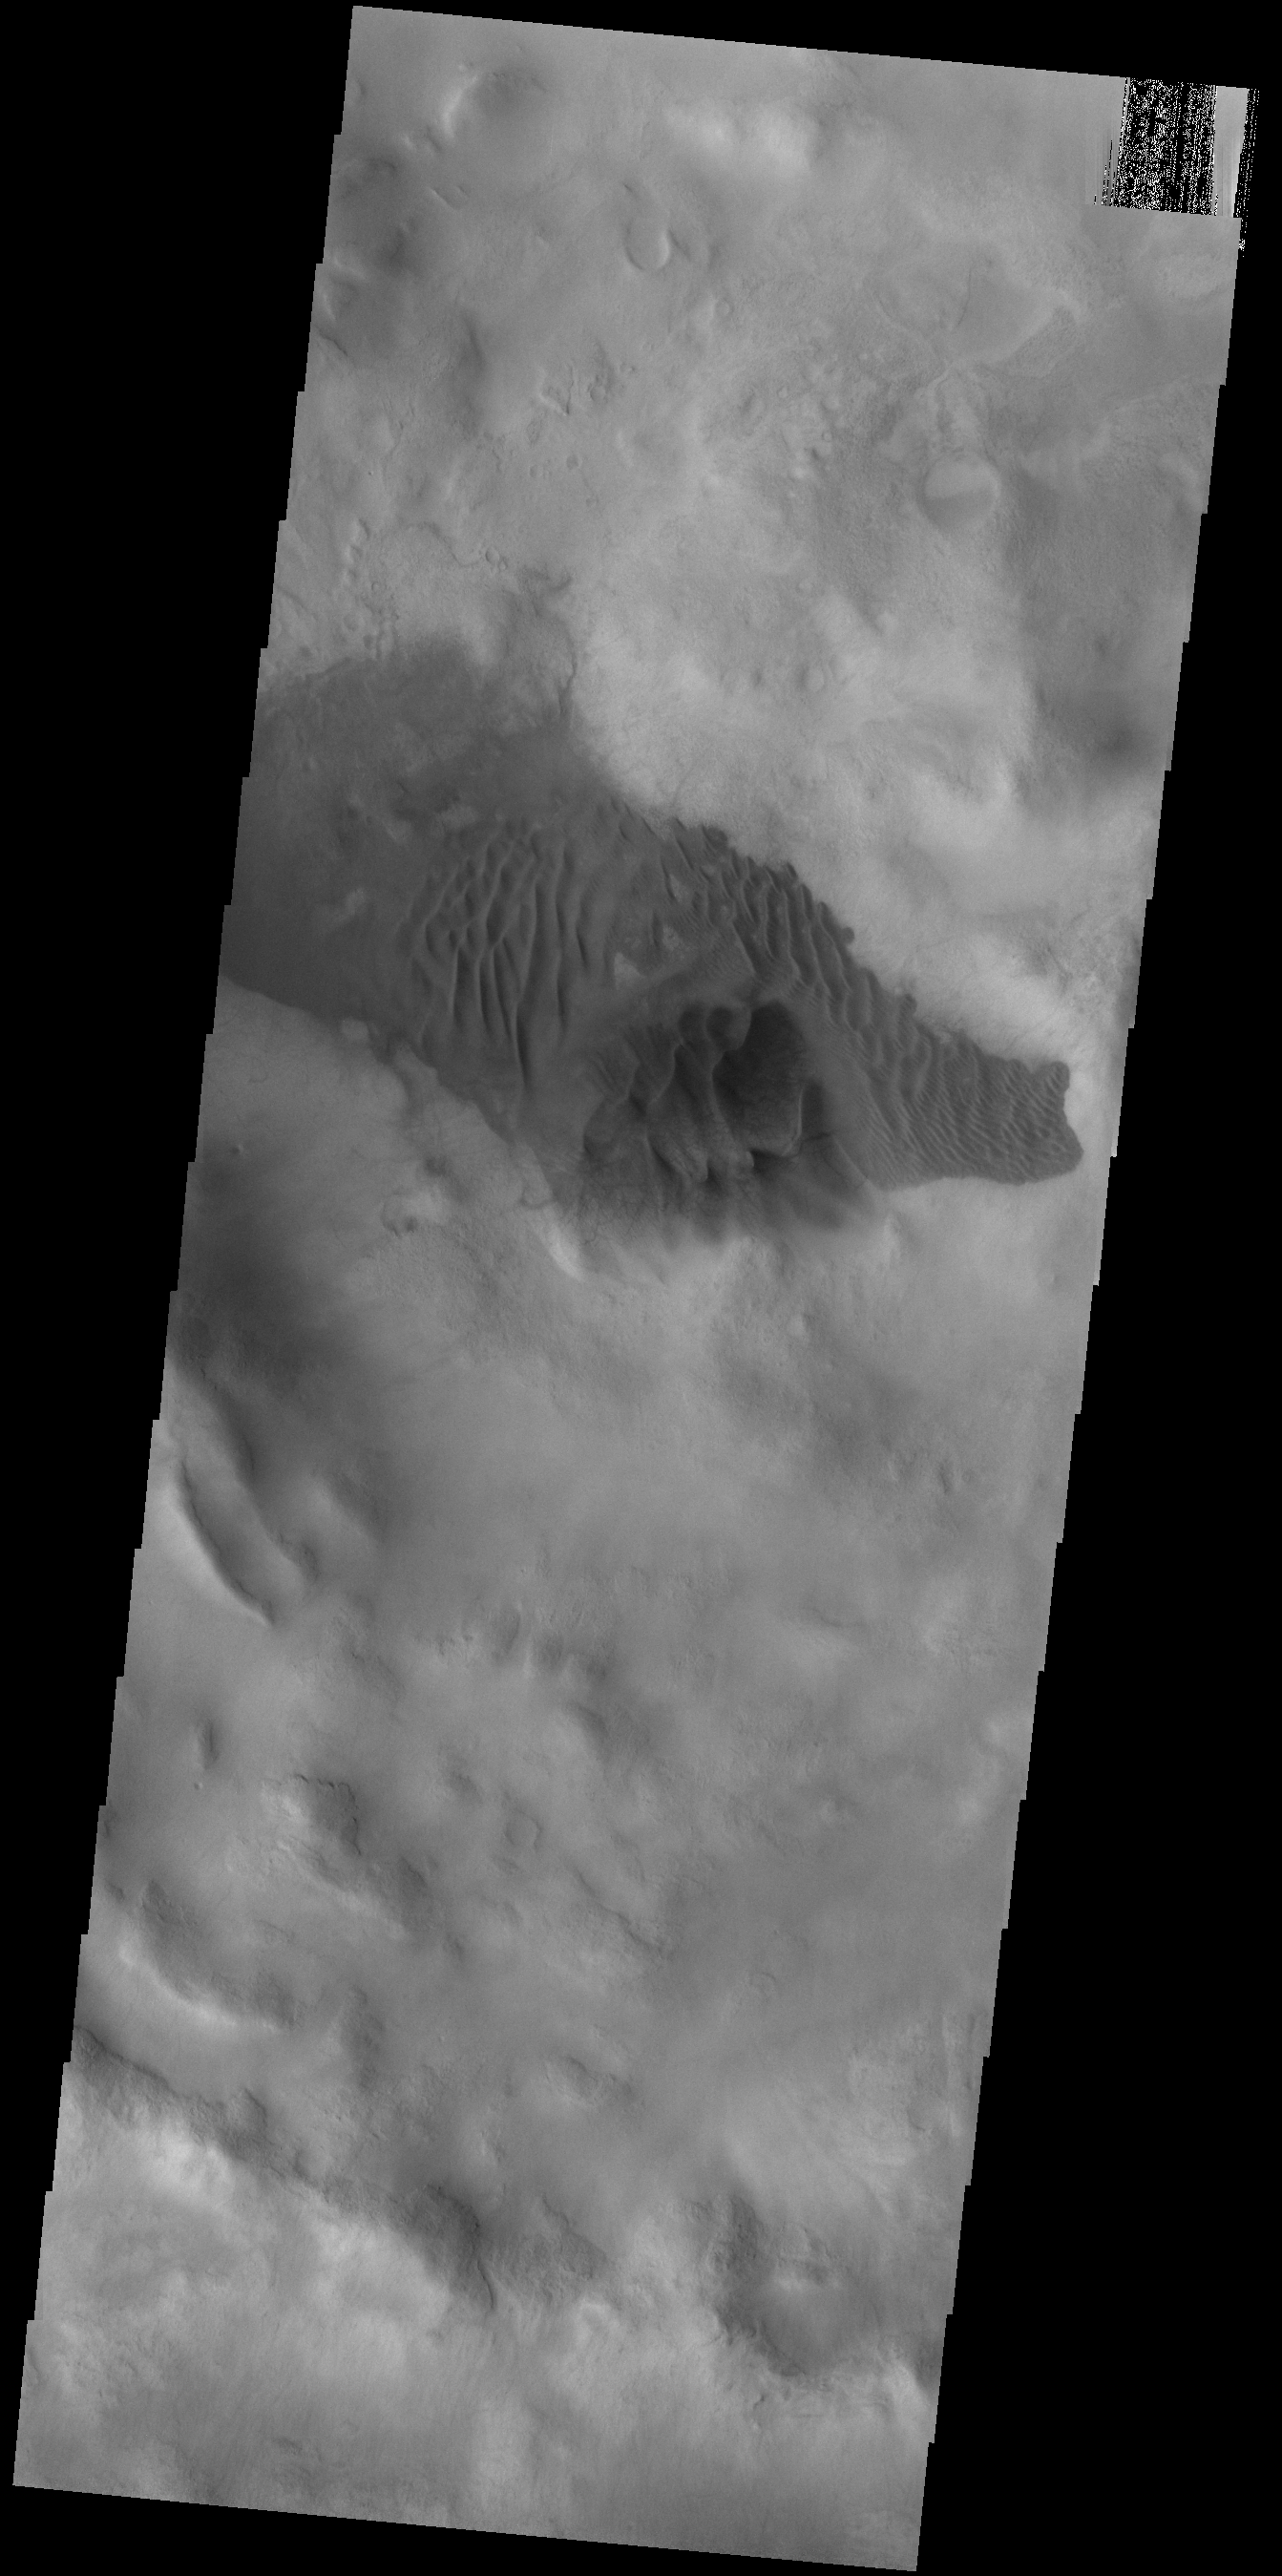

Crater Dunes

Today’s VIS image shows sand dunes on the floor of an unnamed crater in Noachis Terra.

Credit: NASA/JPL-Caltech/ASU